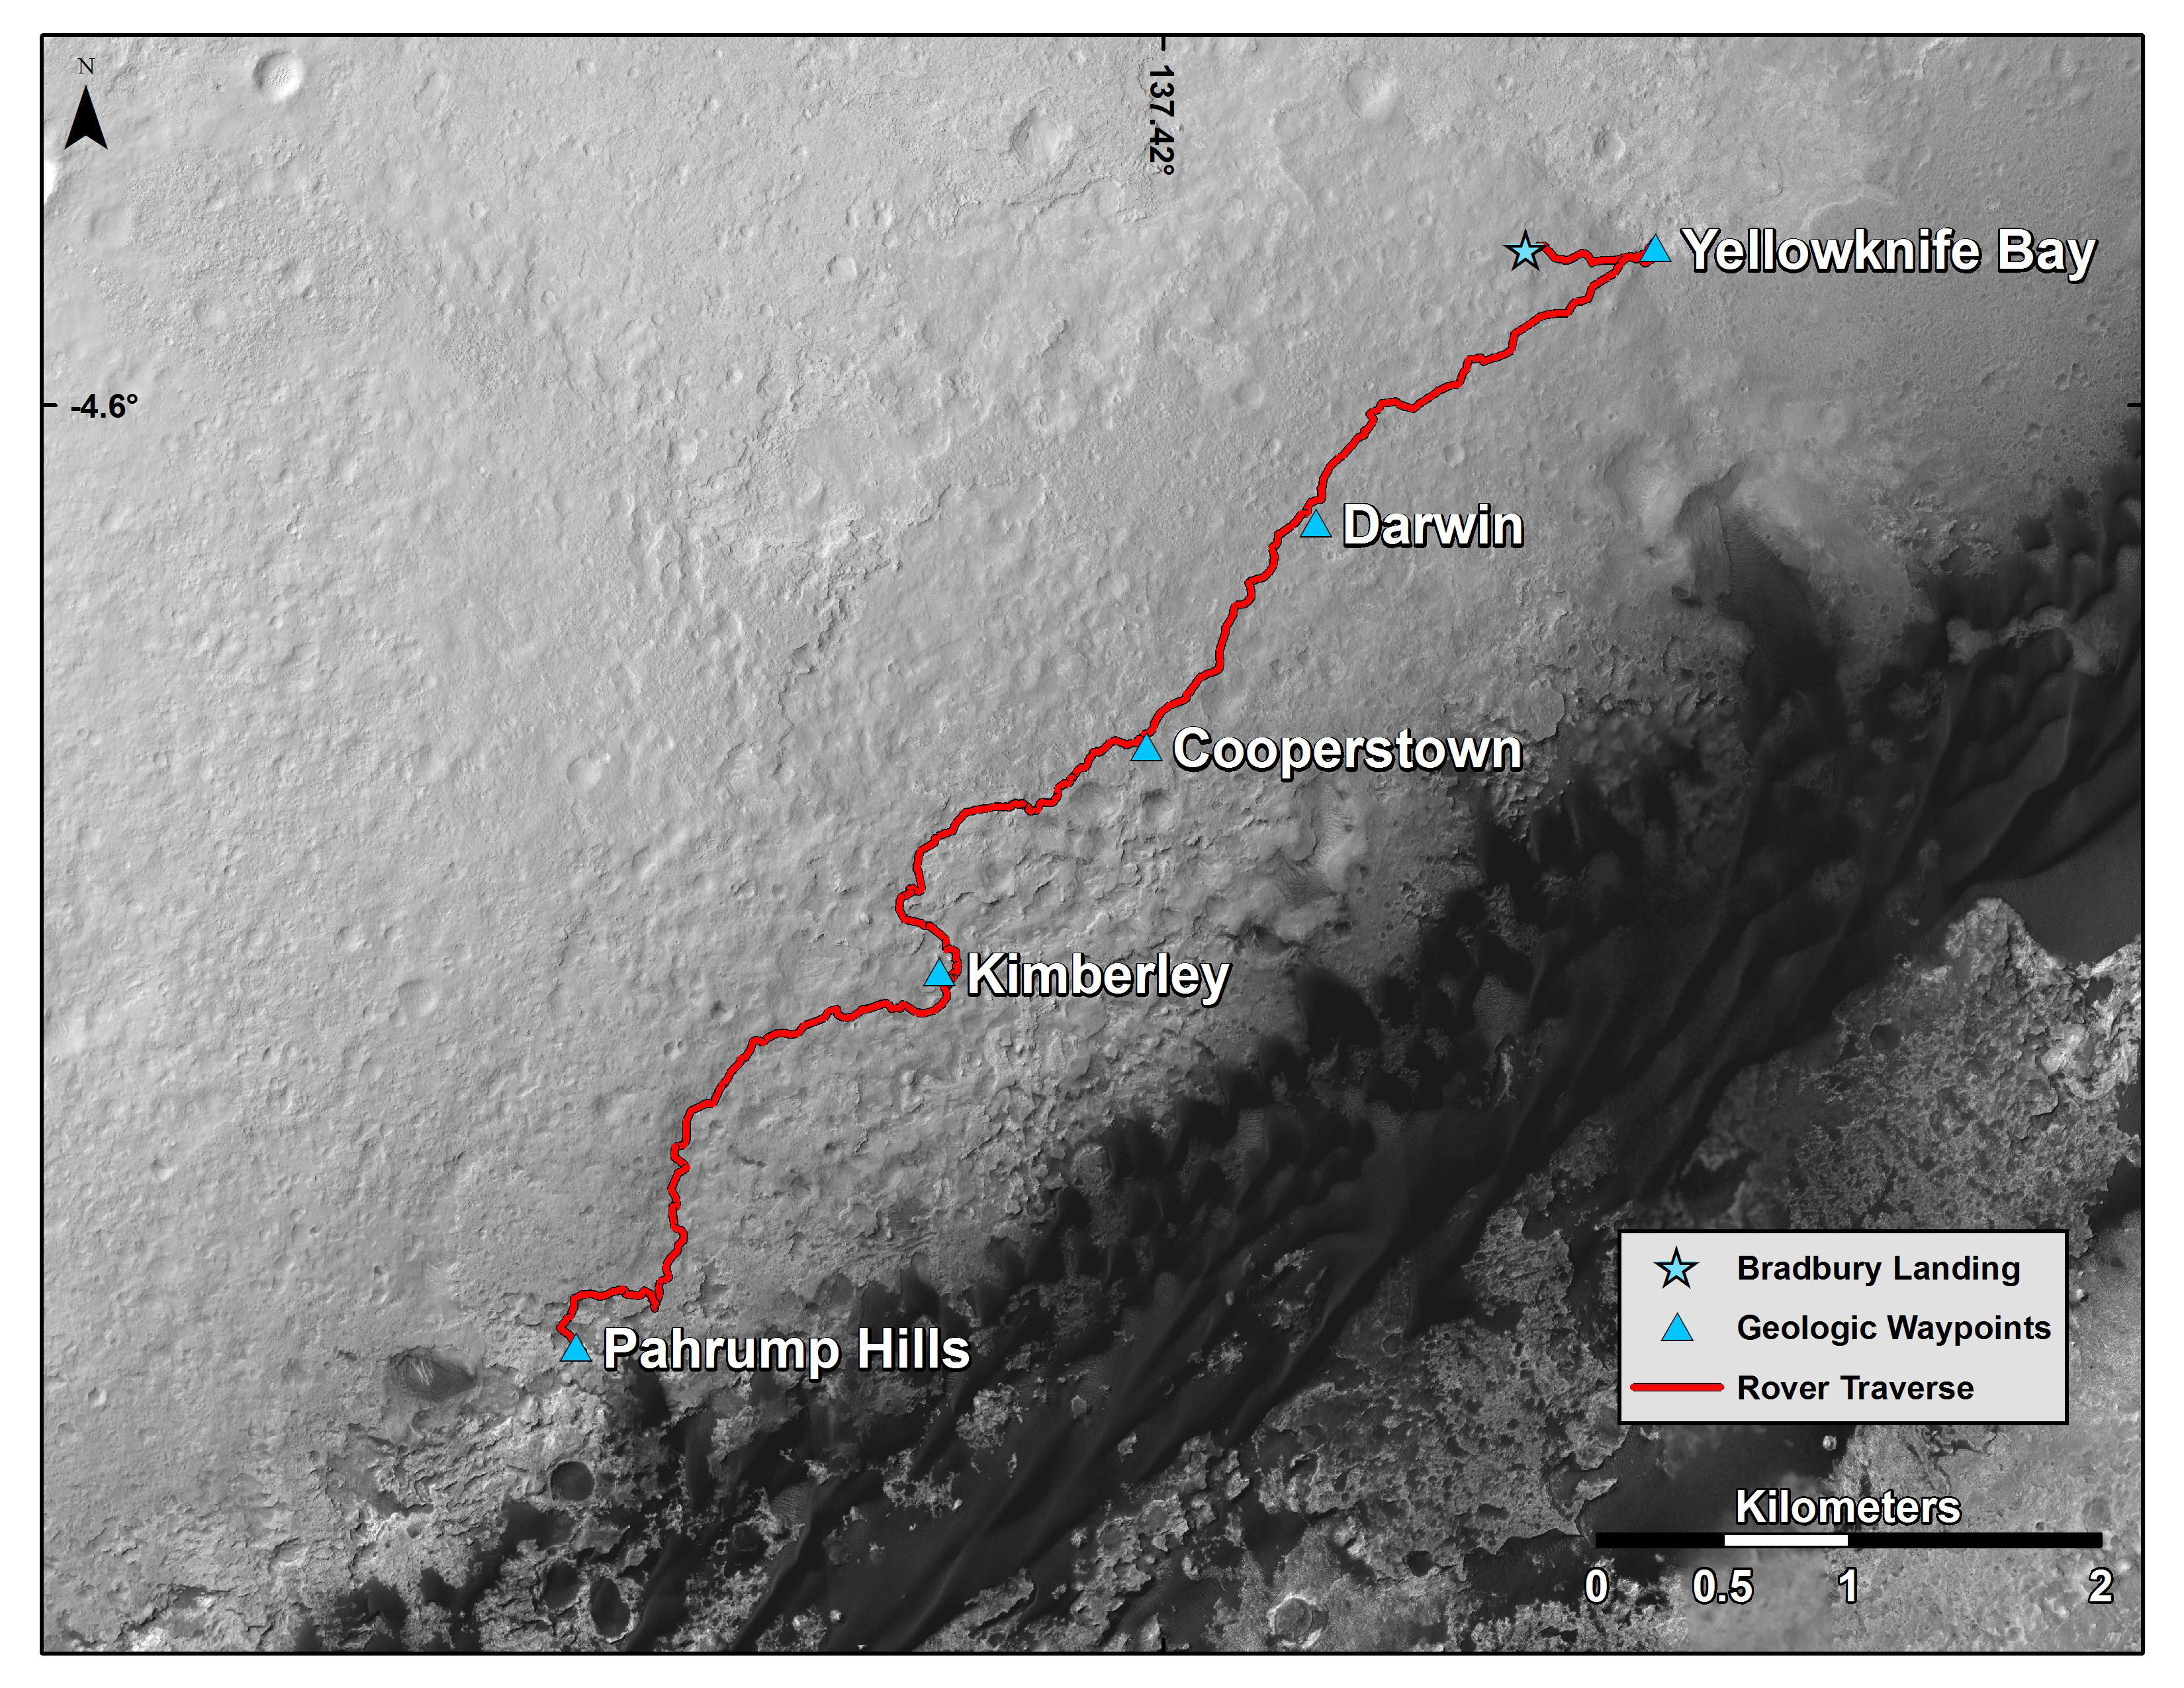

Curiosity Mars Rover’s Route from Landing to Base of Mount Sharp

This map shows the route driven by NASA’s Curiosity Mars rover from the location where it landed in August 2012 to the “Pahrump Hills” outcrop, which is part of the basal layer of Mount Sharp. The traverse line covers drives completed through the 817th Martian day, or sol, of Curiosity’s work on Mars (Nov. 23, 2014).

The base image for this map is from the High Resolution Imaging Science Experiment (HiRISE) camera on NASA’s Mars Reconnaissance Orbiter. North is up. The dark ground south of the rover’s route has dunes of dark, wind-blown material at the foot of Mount Sharp. The scale bar at lower right represents two kilometers (1.2 miles). For broader-context images of the area, see PIA17355, PIA16064 and PIA16058.

NASA’s Jet Propulsion Laboratory, a division of the California Institute of Technology, Pasadena, manages the Mars Science Laboratory Project and Mars Reconnaissance Orbiter Project for NASA’s Science Mission Directorate, Washington.

Credit: NASA/JPL-Caltech/Univ. of Arizona